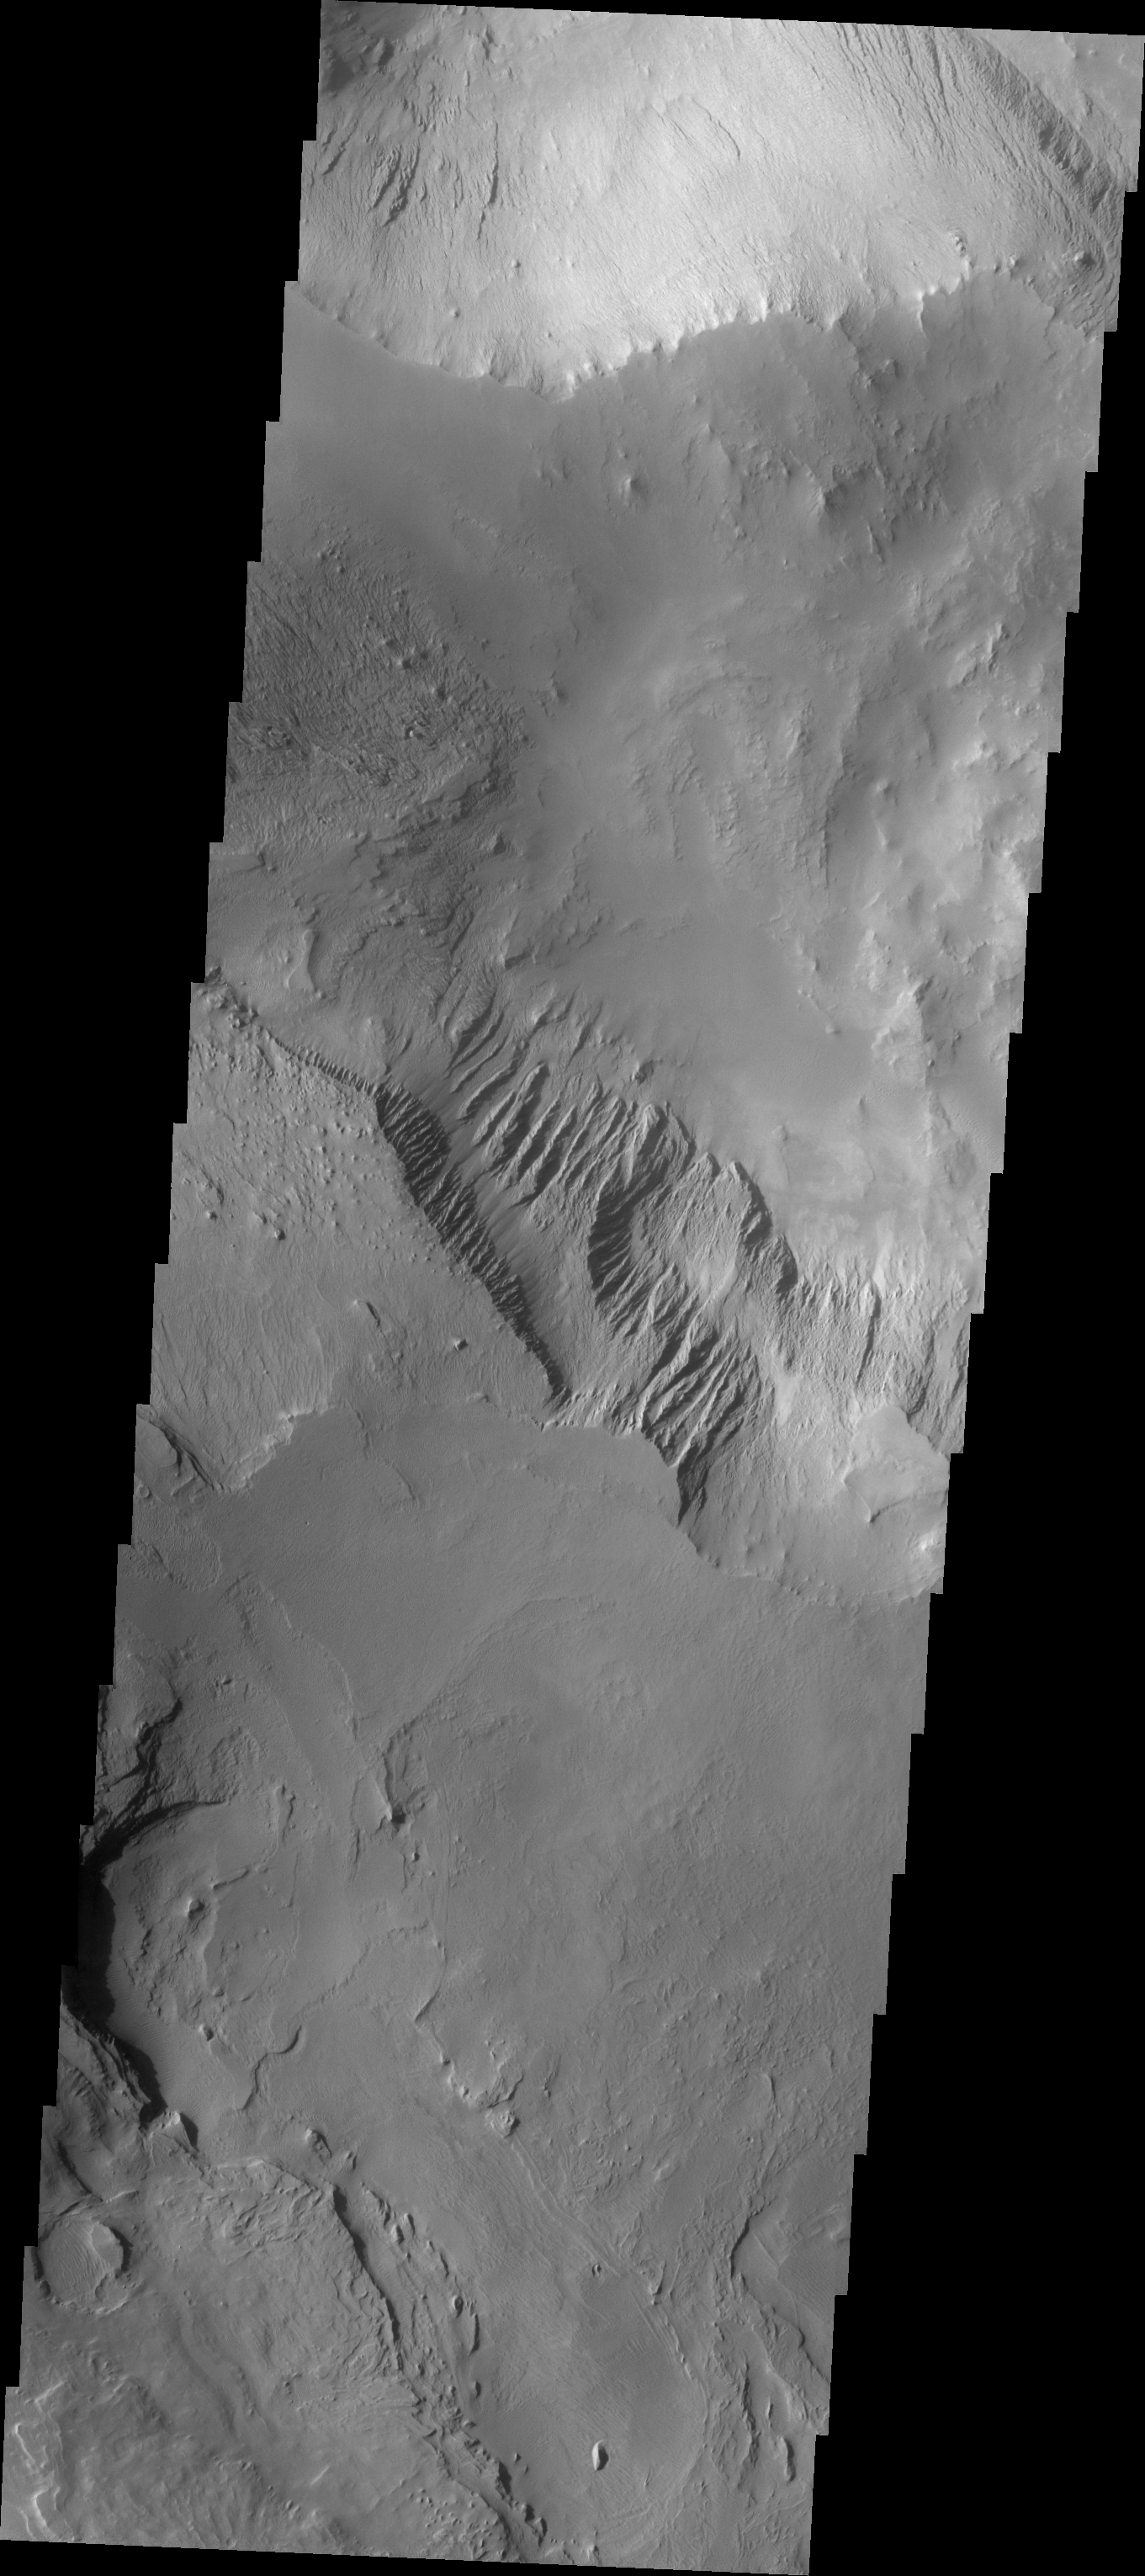

Candor Chasma

The Odyssey spacecraft has taken some great pictures of Valles Marineris, the largest canyon in the solar system. If this canyon were on Earth, it would stretch from New York to Los Angeles. For the next several weeks, the Image of the Day will tour some of the canyons that make up this vast system. We will start with Ius Chasma in the west, and end with Coprates Chasma to the east. For more information on Vallis Marineris, please see http://mars.jpl.nasa.gov/mep/science/vm.html.

The image shows a part of Candor Chasma. Gullies, layered rock deposits and wind etched surfaces are visible on this area.

Image information: VIS instrument. Latitude -7.5, Longitude 293 East (67 West). 19 meter/pixel resolution.

Note: this THEMIS visual image has not been radiometrically nor geometrically calibrated for this preliminary release. An empirical correction has been performed to remove instrumental effects. A linear shift has been applied in the cross-track and down-track direction to approximate spacecraft and planetary motion. Fully calibrated and geometrically projected images will be released through the Planetary Data System in accordance with Project policies at a later time.

NASA’s Jet Propulsion Laboratory manages the 2001 Mars Odyssey mission for NASA’s Office of Space Science, Washington, D.C. The Thermal Emission Imaging System (THEMIS) was developed by Arizona State University, Tempe, in collaboration with Raytheon Santa Barbara Remote Sensing. The THEMIS investigation is led by Dr. Philip Christensen at Arizona State University. Lockheed Martin Astronautics, Denver, is the prime contractor for the Odyssey project, and developed and built the orbiter. Mission operations are conducted jointly from Lockheed Martin and from JPL, a division of the California Institute of Technology in Pasadena.

Credit: NASA/JPL/Arizona State University